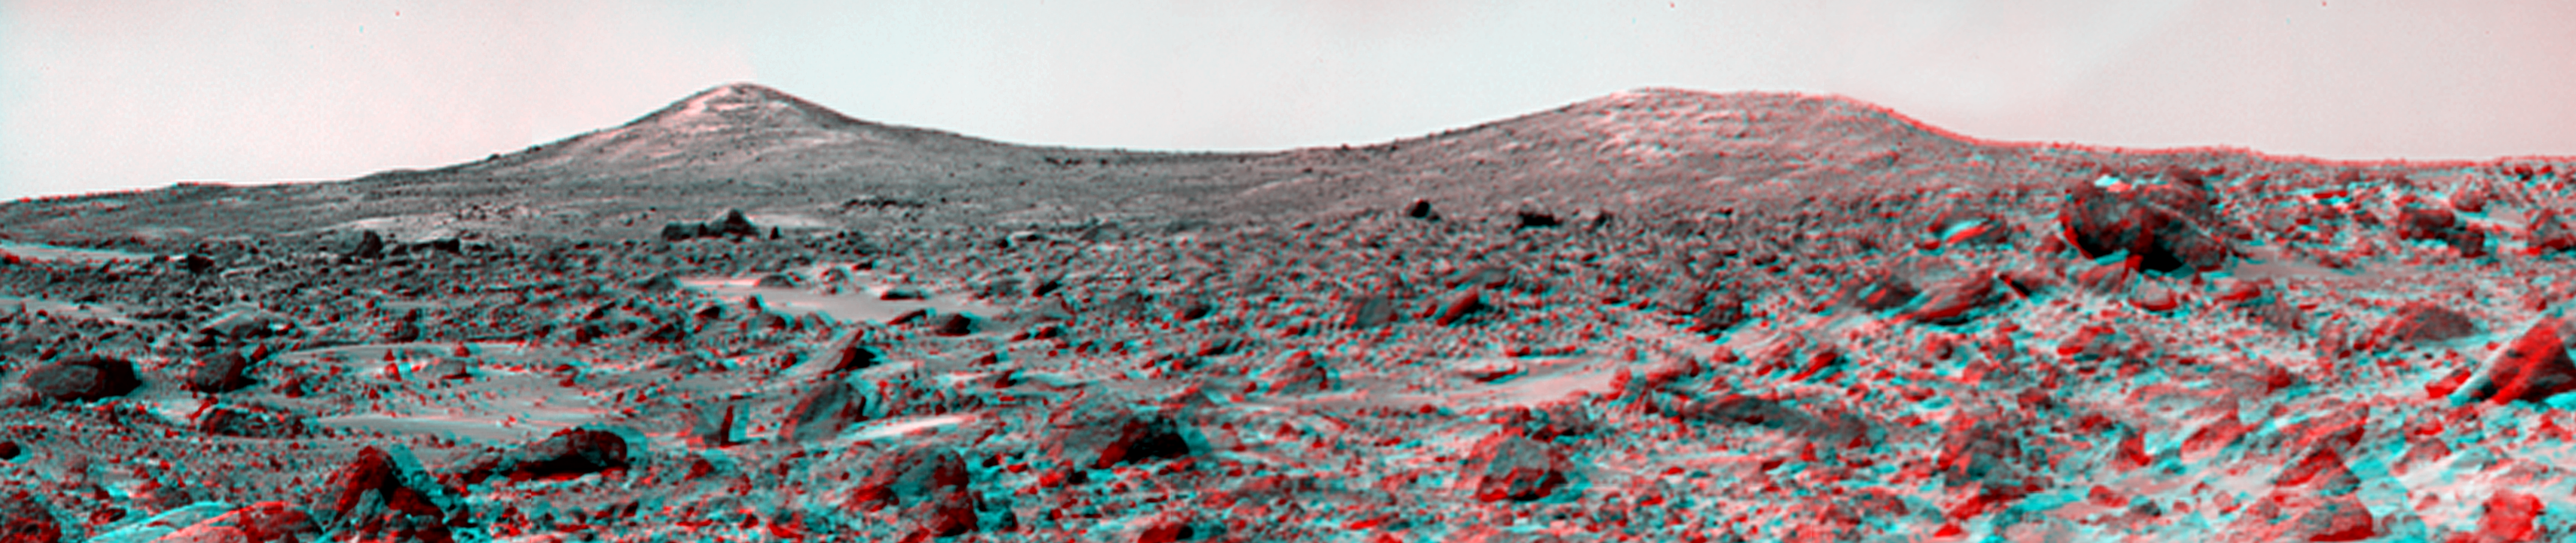

The Twin Peaks in 3-D, as Viewed by the Mars Pathfinder IMP Camera

The Twin Peaks are modest-size hills to the southwest of the Mars Pathfinder landing site. They were discovered on the first panoramas taken by the IMP camera on the 4th of July, 1997, and subsequently identified in Viking Orbiter images taken over 20 years ago. The peaks are approximately 30-35 meters (-100 feet) tall. North Twin is approximately 860 meters (2800 feet) from the lander, and South Twin is about a kilometer away (3300 feet). The scene includes bouldery ridges and swales or “hummocks” of flood debris that range from a few tens of meters away from the lander to the distance of the South Twin Peak. The large rock at the right edge of the scene is nicknamed “Hippo.” This rock is about a meter (3 feet) across and 25 meters (80 feet) distant.

This view of the Twin Peaks was produced by combining 4 individual “Superpan” scenes from the left and right eyes of the IMP camera to cover both peaks. Each frame consists of 8 individual frames (left eye) and 7 frames (right eye) taken with different color filters that were enlarged by 500% and then co-added using Adobe Photoshop to produce, in effect, a super-resolution pancromatic frame that is sharper than an individual frame would be.

The anaglyph view of the Twin Peaks was produced by combining the left and right eye mosaics (above) by assigning the left eye view to the red color plane and the right eye view to the green and blue color planes (cyan), to produce a stereo anaglyph mosaic. This mosaic can be viewed in 3-D on your computer monitor or in color print form by wearing red-blue 3-D glasses.

Mars Pathfinder is the second in NASA’s Discovery program of low-cost spacecraft with highly focused science goals. The Jet Propulsion Laboratory, Pasadena, CA, developed and manages the Mars Pathfinder mission for NASA’s Office of Space Science, Washington, D.C. JPL is a division of the California Institute of Technology (Caltech). The IMP was developed by the University of Arizona Lunar and Planetary Laboratory under contract to JPL. Peter Smith is the Principal Investigator.

Click below to see the left and right views individually.

Left
Right
Photojournal note: Sojourner spent 83 days of a planned seven-day mission exploring the Martian terrain, acquiring images, and taking chemical, atmospheric and other measurements. The final data transmission received from Pathfinder was at 10:23 UTC on September 27, 1997. Although mission managers tried to restore full communications during the following five months, the successful mission was terminated on March 10, 1998.

Credit: NASA/JPL